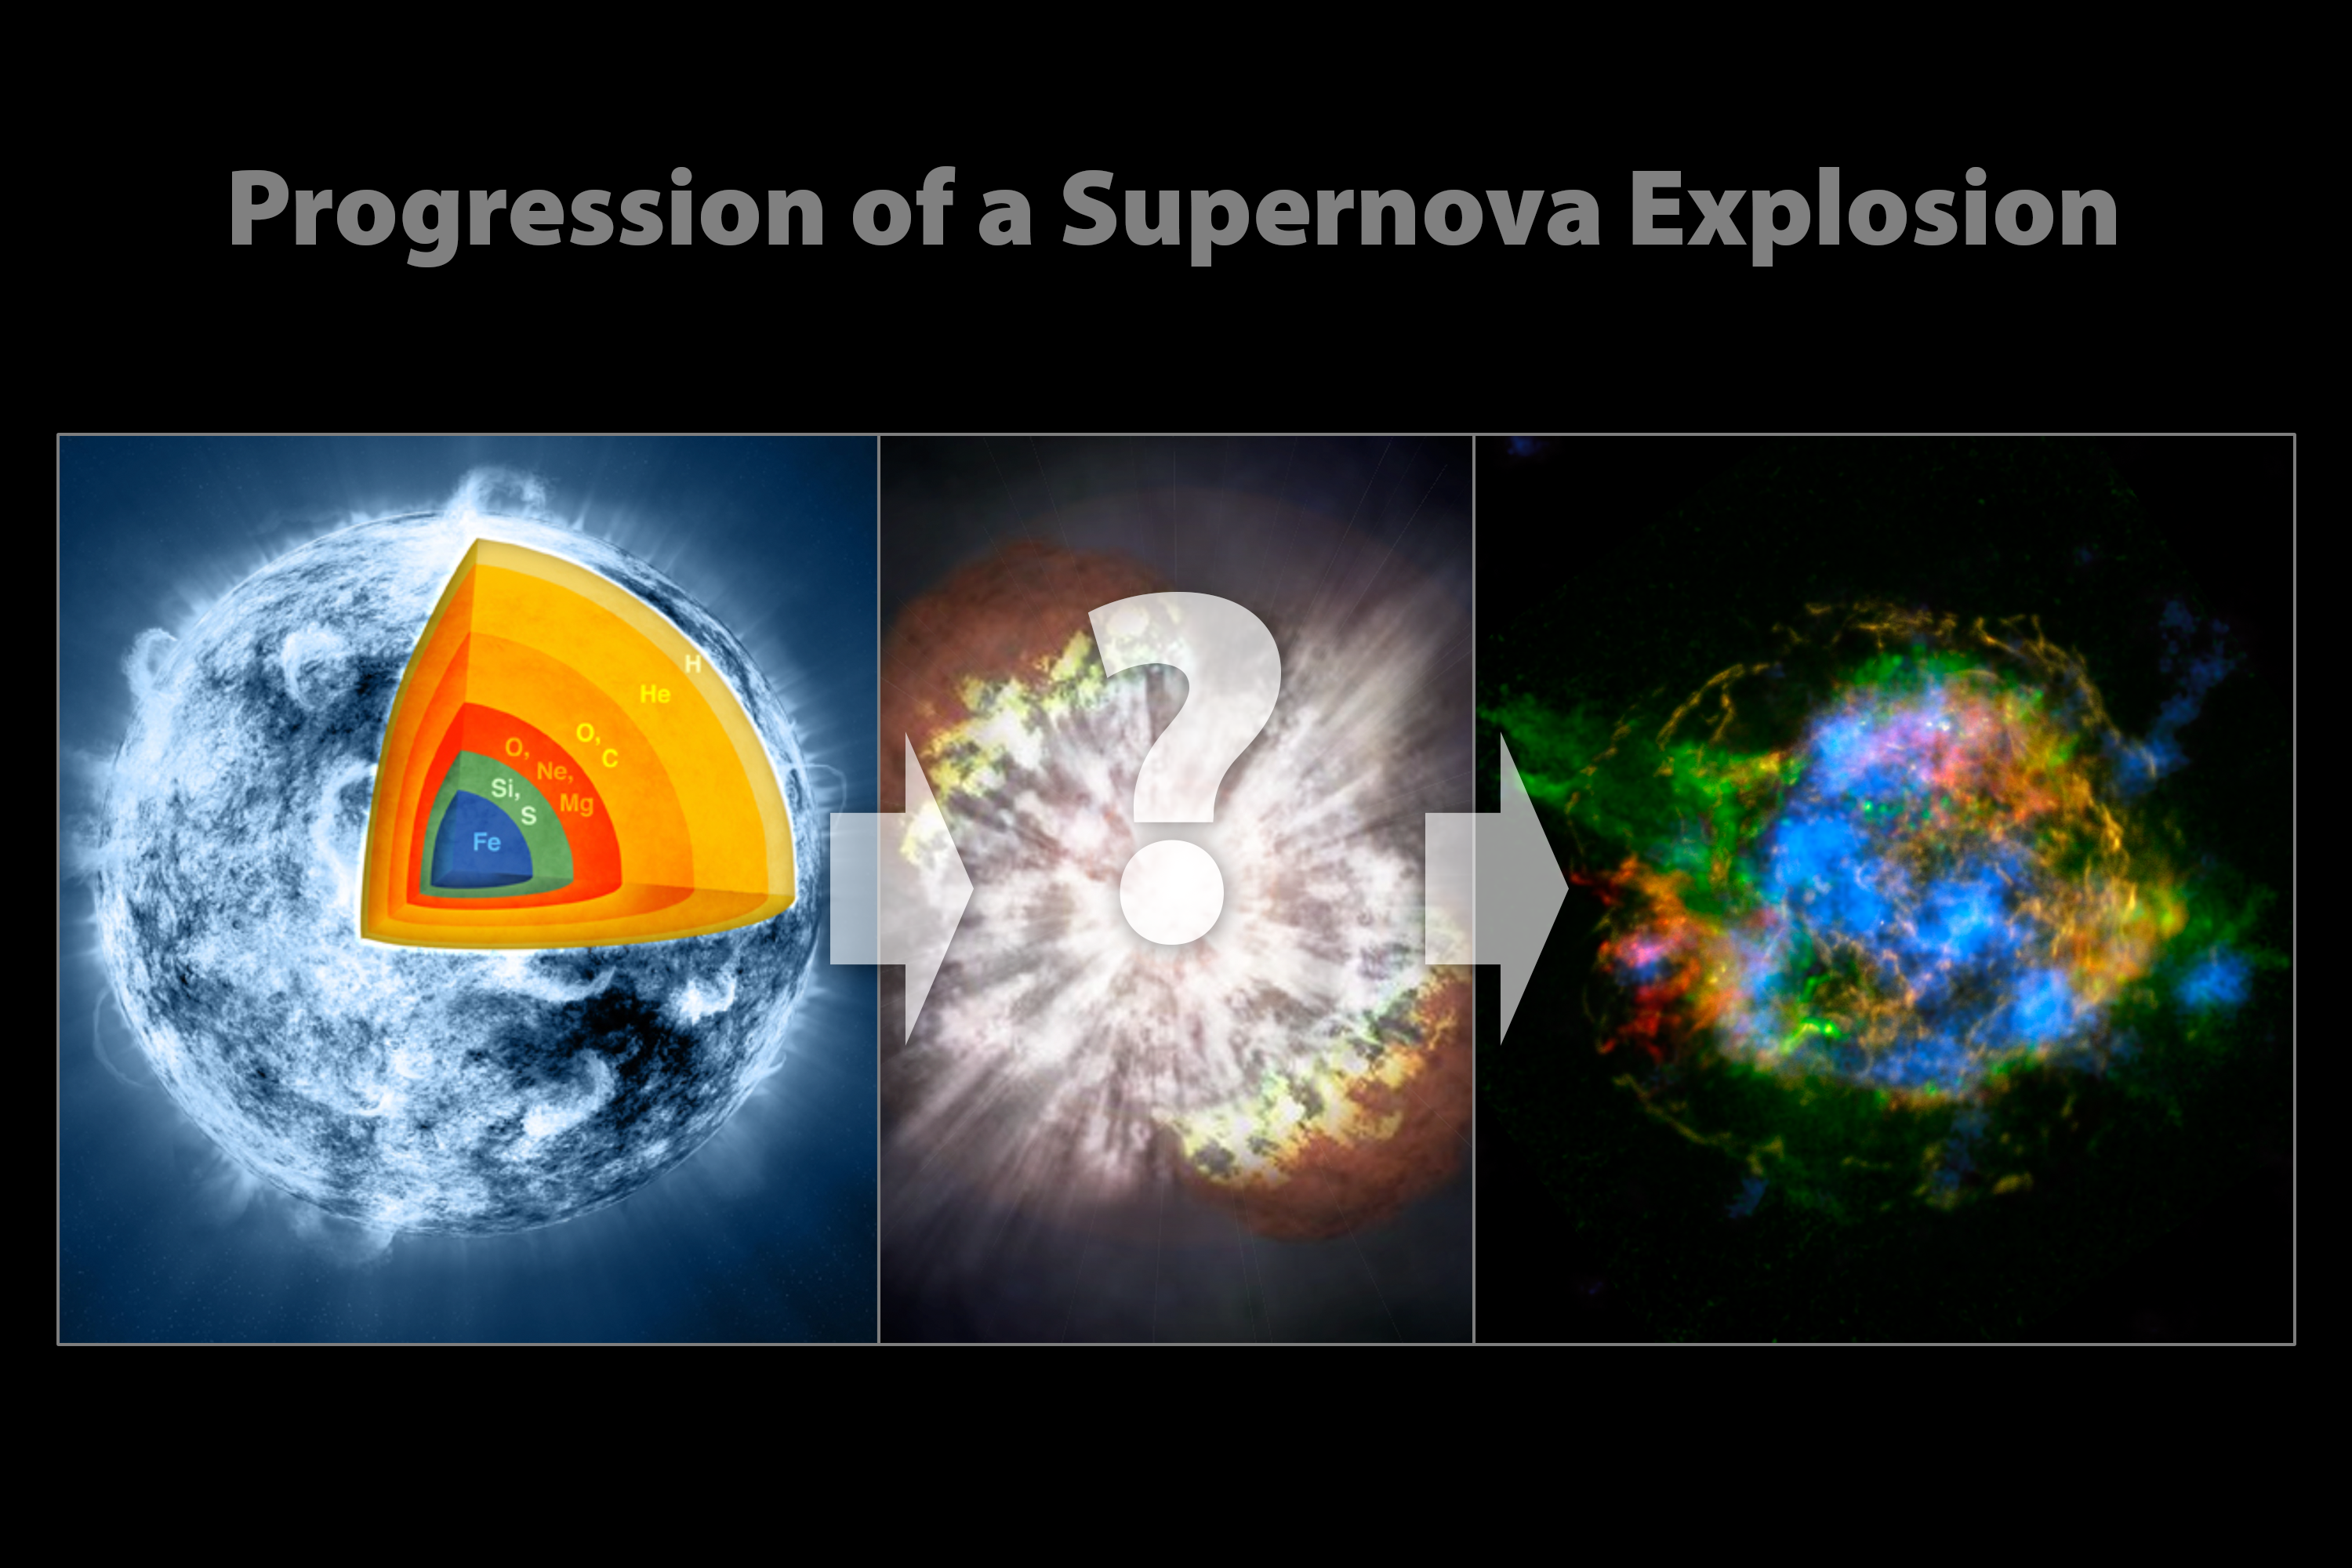

Evolution of a Supernova

These illustrations show the progression of a supernova blast. A massive star (left), which has created elements as heavy as iron in its interior, blows up in a tremendous explosion (middle), scattering its outer layers in a structure called a supernova remnant (right). The supernova explosion itself also creates many elements, including those heavier than iron, such as gold. New observations from NASA's Nuclear Spectroscopic Telescope Array, or NuSTAR, are filling in the missing pieces in the puzzle of how massive stars explode.

Credit: NASA/JPL-Caltech